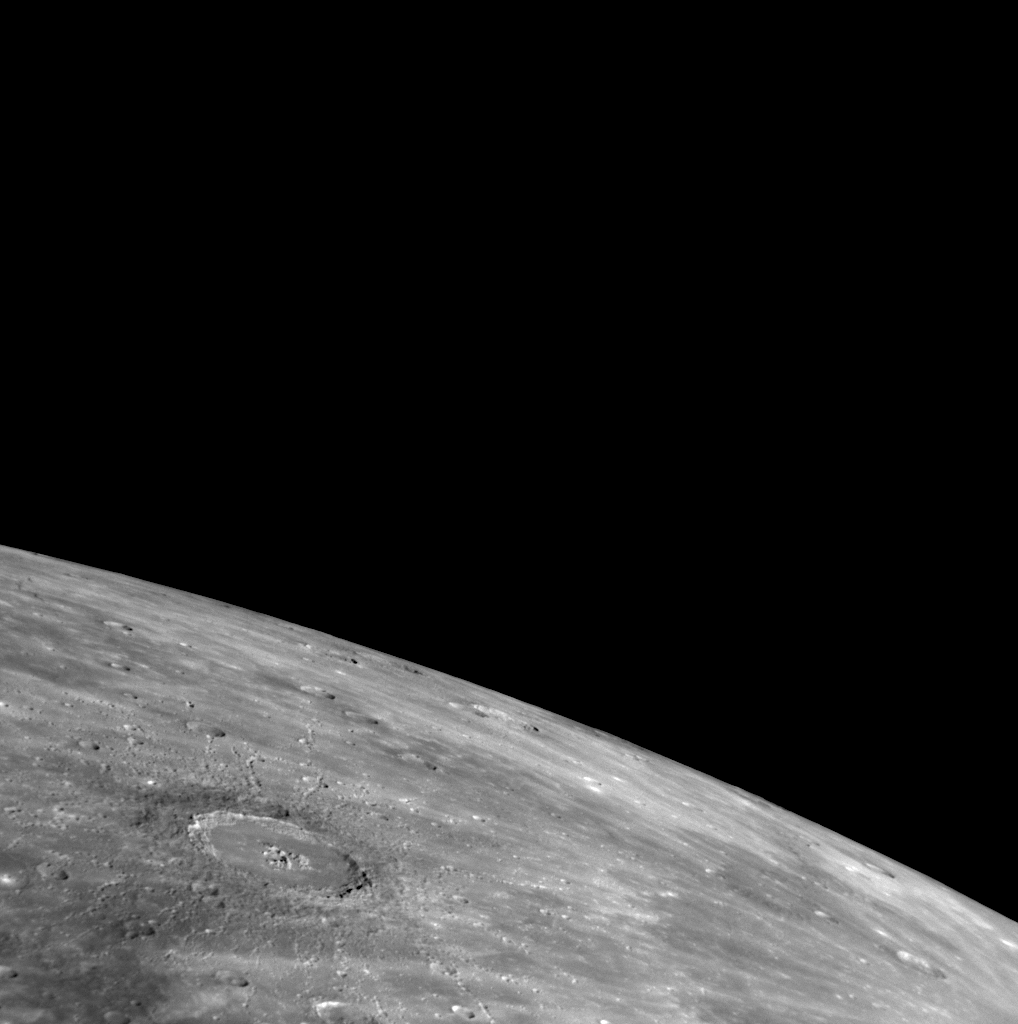

Newly Named Abedin in Mercury’s North

This impact crater in the high northern latitudes of Mercury was recently named for the Bangladeshi painter Zainul Abedin (1914-1976) (see PIA12157). Abedin exhibits a complex crater structure with a smooth floor, wall terraces, and a central peak complex. The chains of smaller craters surrounding Abedin are secondary craters formed by ejecta from the initial impact. The northwestern (upper left in this view) section of Abedin’s continuous ejecta blanket appears to have a lower reflectance than the rest of the material adjacent to the crater rim. This pattern suggests that the darker material resided at some depth beneath the northwestern portion of the pre-impact target area and was excavated and redeposited during the crater’s formation.

Abedin can be seen near the top of this full planet mosaic (PIA11245) near a spectacular rayed crater (PIA11768), whose rays extend into this image from the lower right.

Date Acquired: October 6, 2008
Image Mission Elapsed Time (MET): 131774353
Instrument: Narrow Angle Camera (NAC) of the Mercury Dual Imaging System (MDIS)
Resolution: 580 meters/pixel (0.36 miles/pixel)
Scale: Abedin is 110 kilometers in diameter (68 miles)
Spacecraft Altitude: 22,800 kilometers (14,200 miles)

These images are from MESSENGER, a NASA Discovery mission to conduct the first orbital study of the innermost planet, Mercury. For information regarding the use of images, see the MESSENGER image use policy.

Credit: NASA/Johns Hopkins University Applied Physics Laboratory/Carnegie Institution of Washington